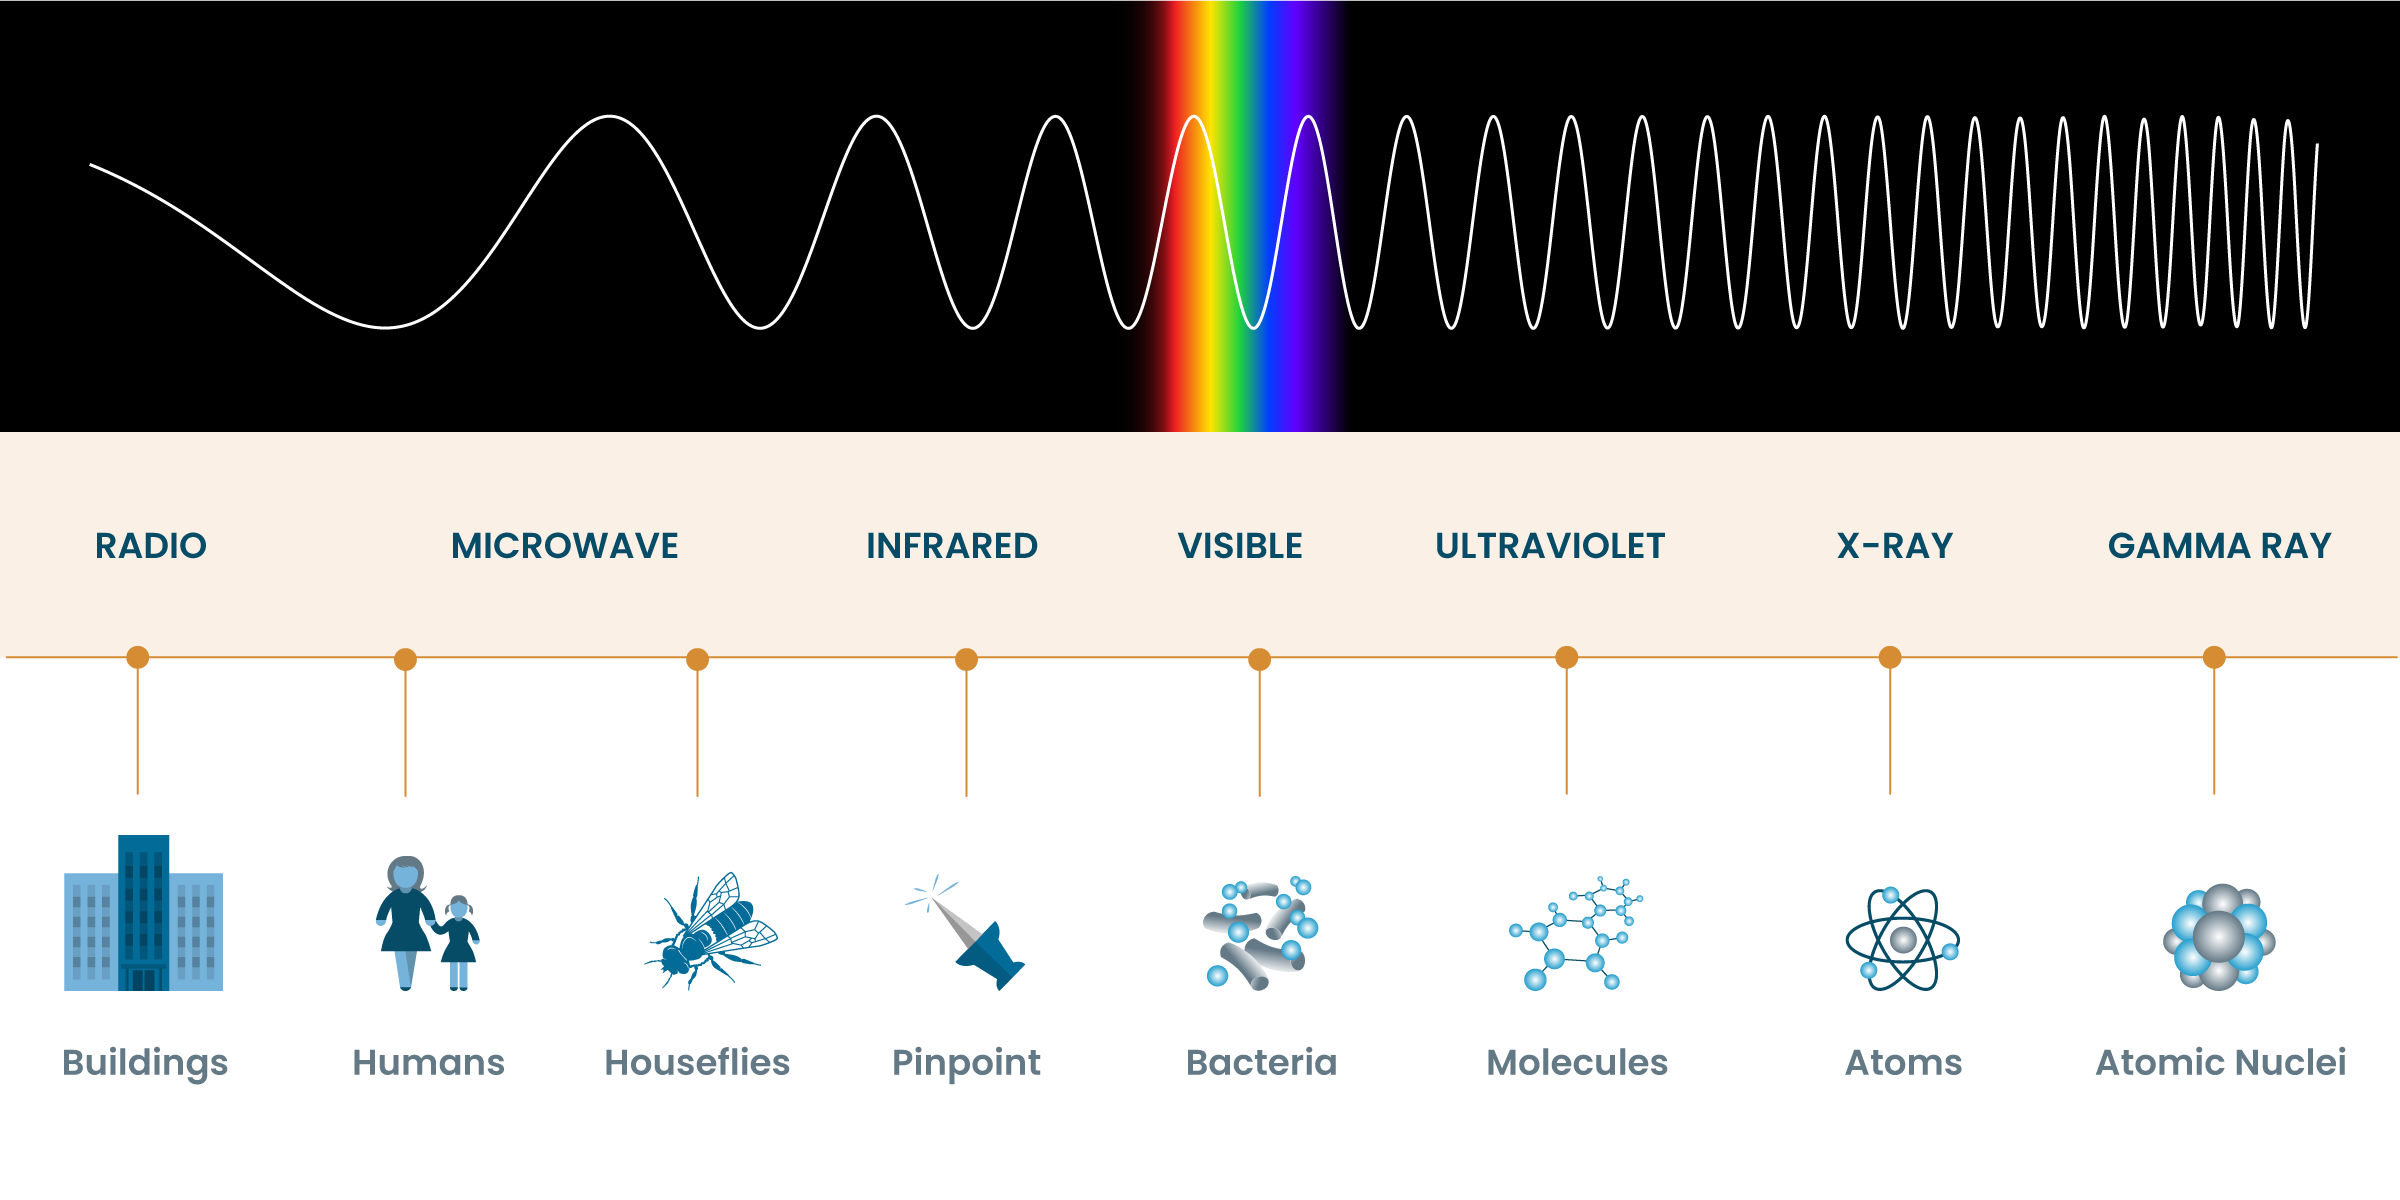

Wavelength Comparison

Comparison of different types of light, including wavelength size, and frequency.

Credit: NASA and STScI